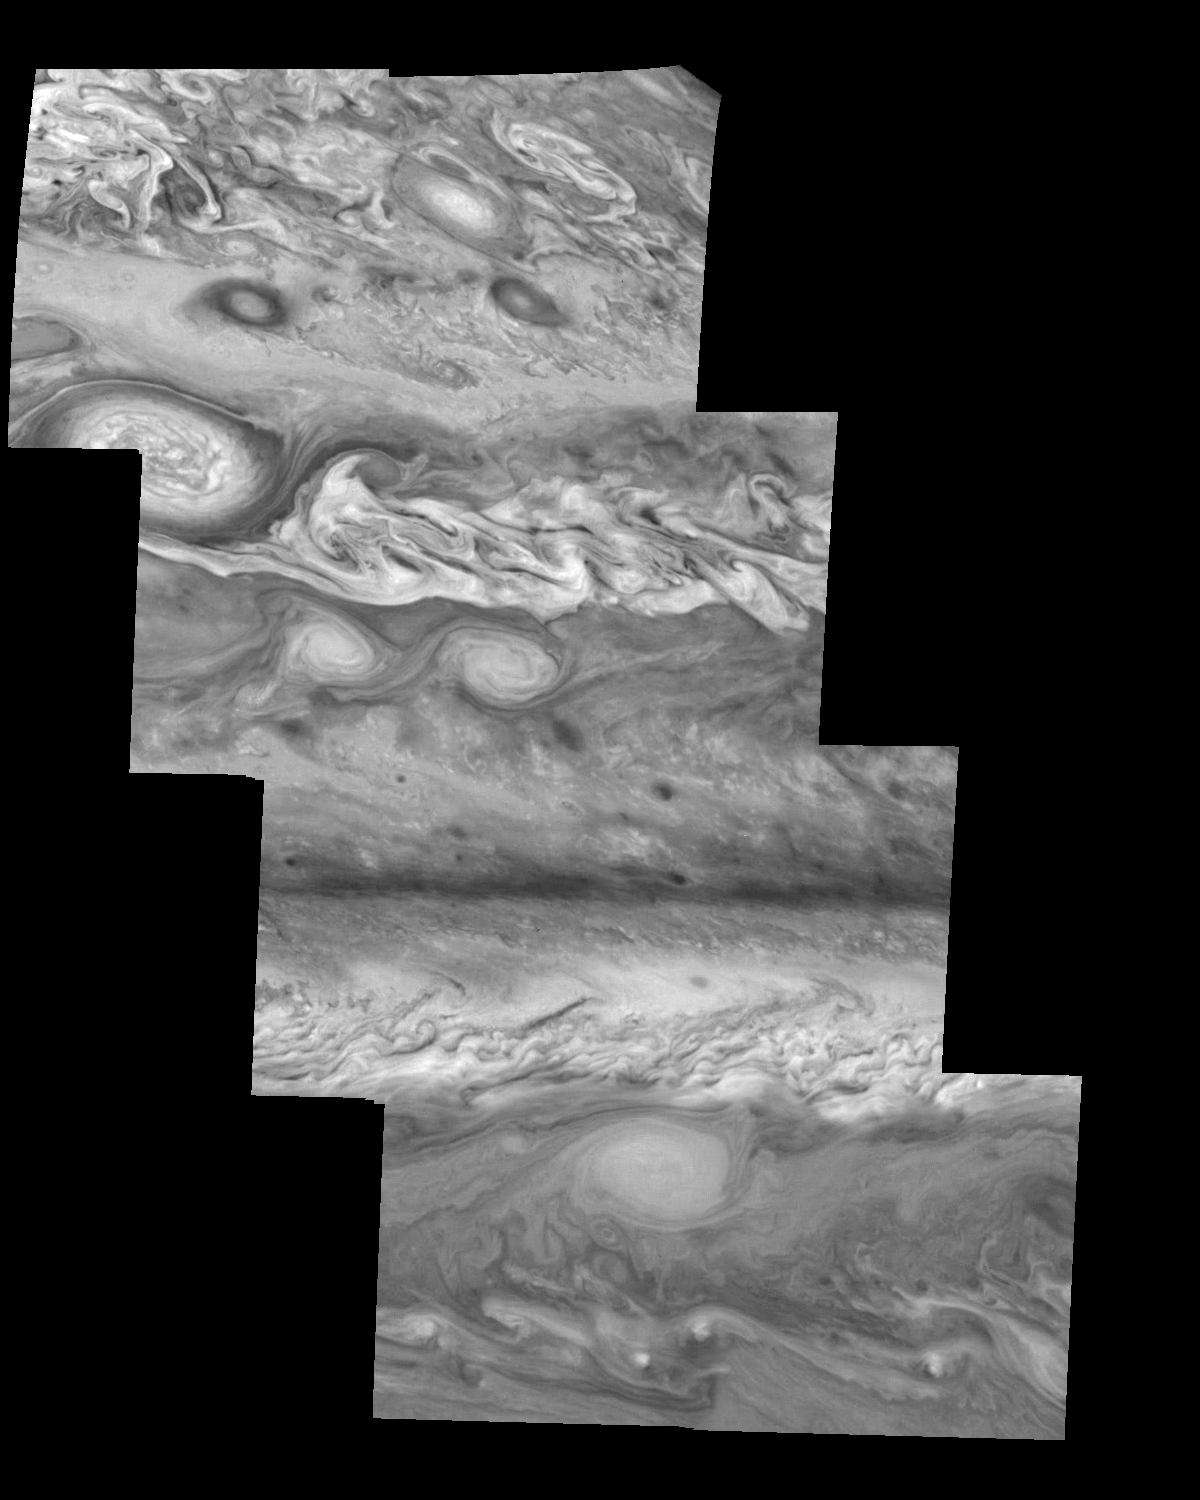

Jupiter’s Northern Hemisphere in the Near-Infrared (Time Set 2)

Mosaic of Jupiter’s northern hemisphere between 10 and 50 degrees latitude. Jupiter’s atmospheric circulation is dominated by alternating eastward and westward jets from equatorial to polar latitudes. The direction and speed of these jets in part determine the color and texture of the clouds seen in this mosaic. Also visible are several other common Jovian cloud features, including large white ovals, bright spots, dark spots, interacting vortices, and turbulent chaotic systems. The north-south dimension of each of the two interacting vortices in the upper half of the mosaic is about 3500 kilometers. The near-infrared continuum filter (756 nanometers) shows the features of Jupiter’s main visible cloud deck.

North is at the top. The images are projected on a sphere, with features being foreshortened towards the north. The smallest resolved features are tens of kilometers in size. These images were taken on April 3, 1997, at a range of 1.4 million kilometers by the Solid State Imaging system on NASA’s Galileo spacecraft.

The Jet Propulsion Laboratory, Pasadena, CA manages the mission for NASA’s Office of Space Science, Washington, DC.

Credit: NASA/JPL-Caltech